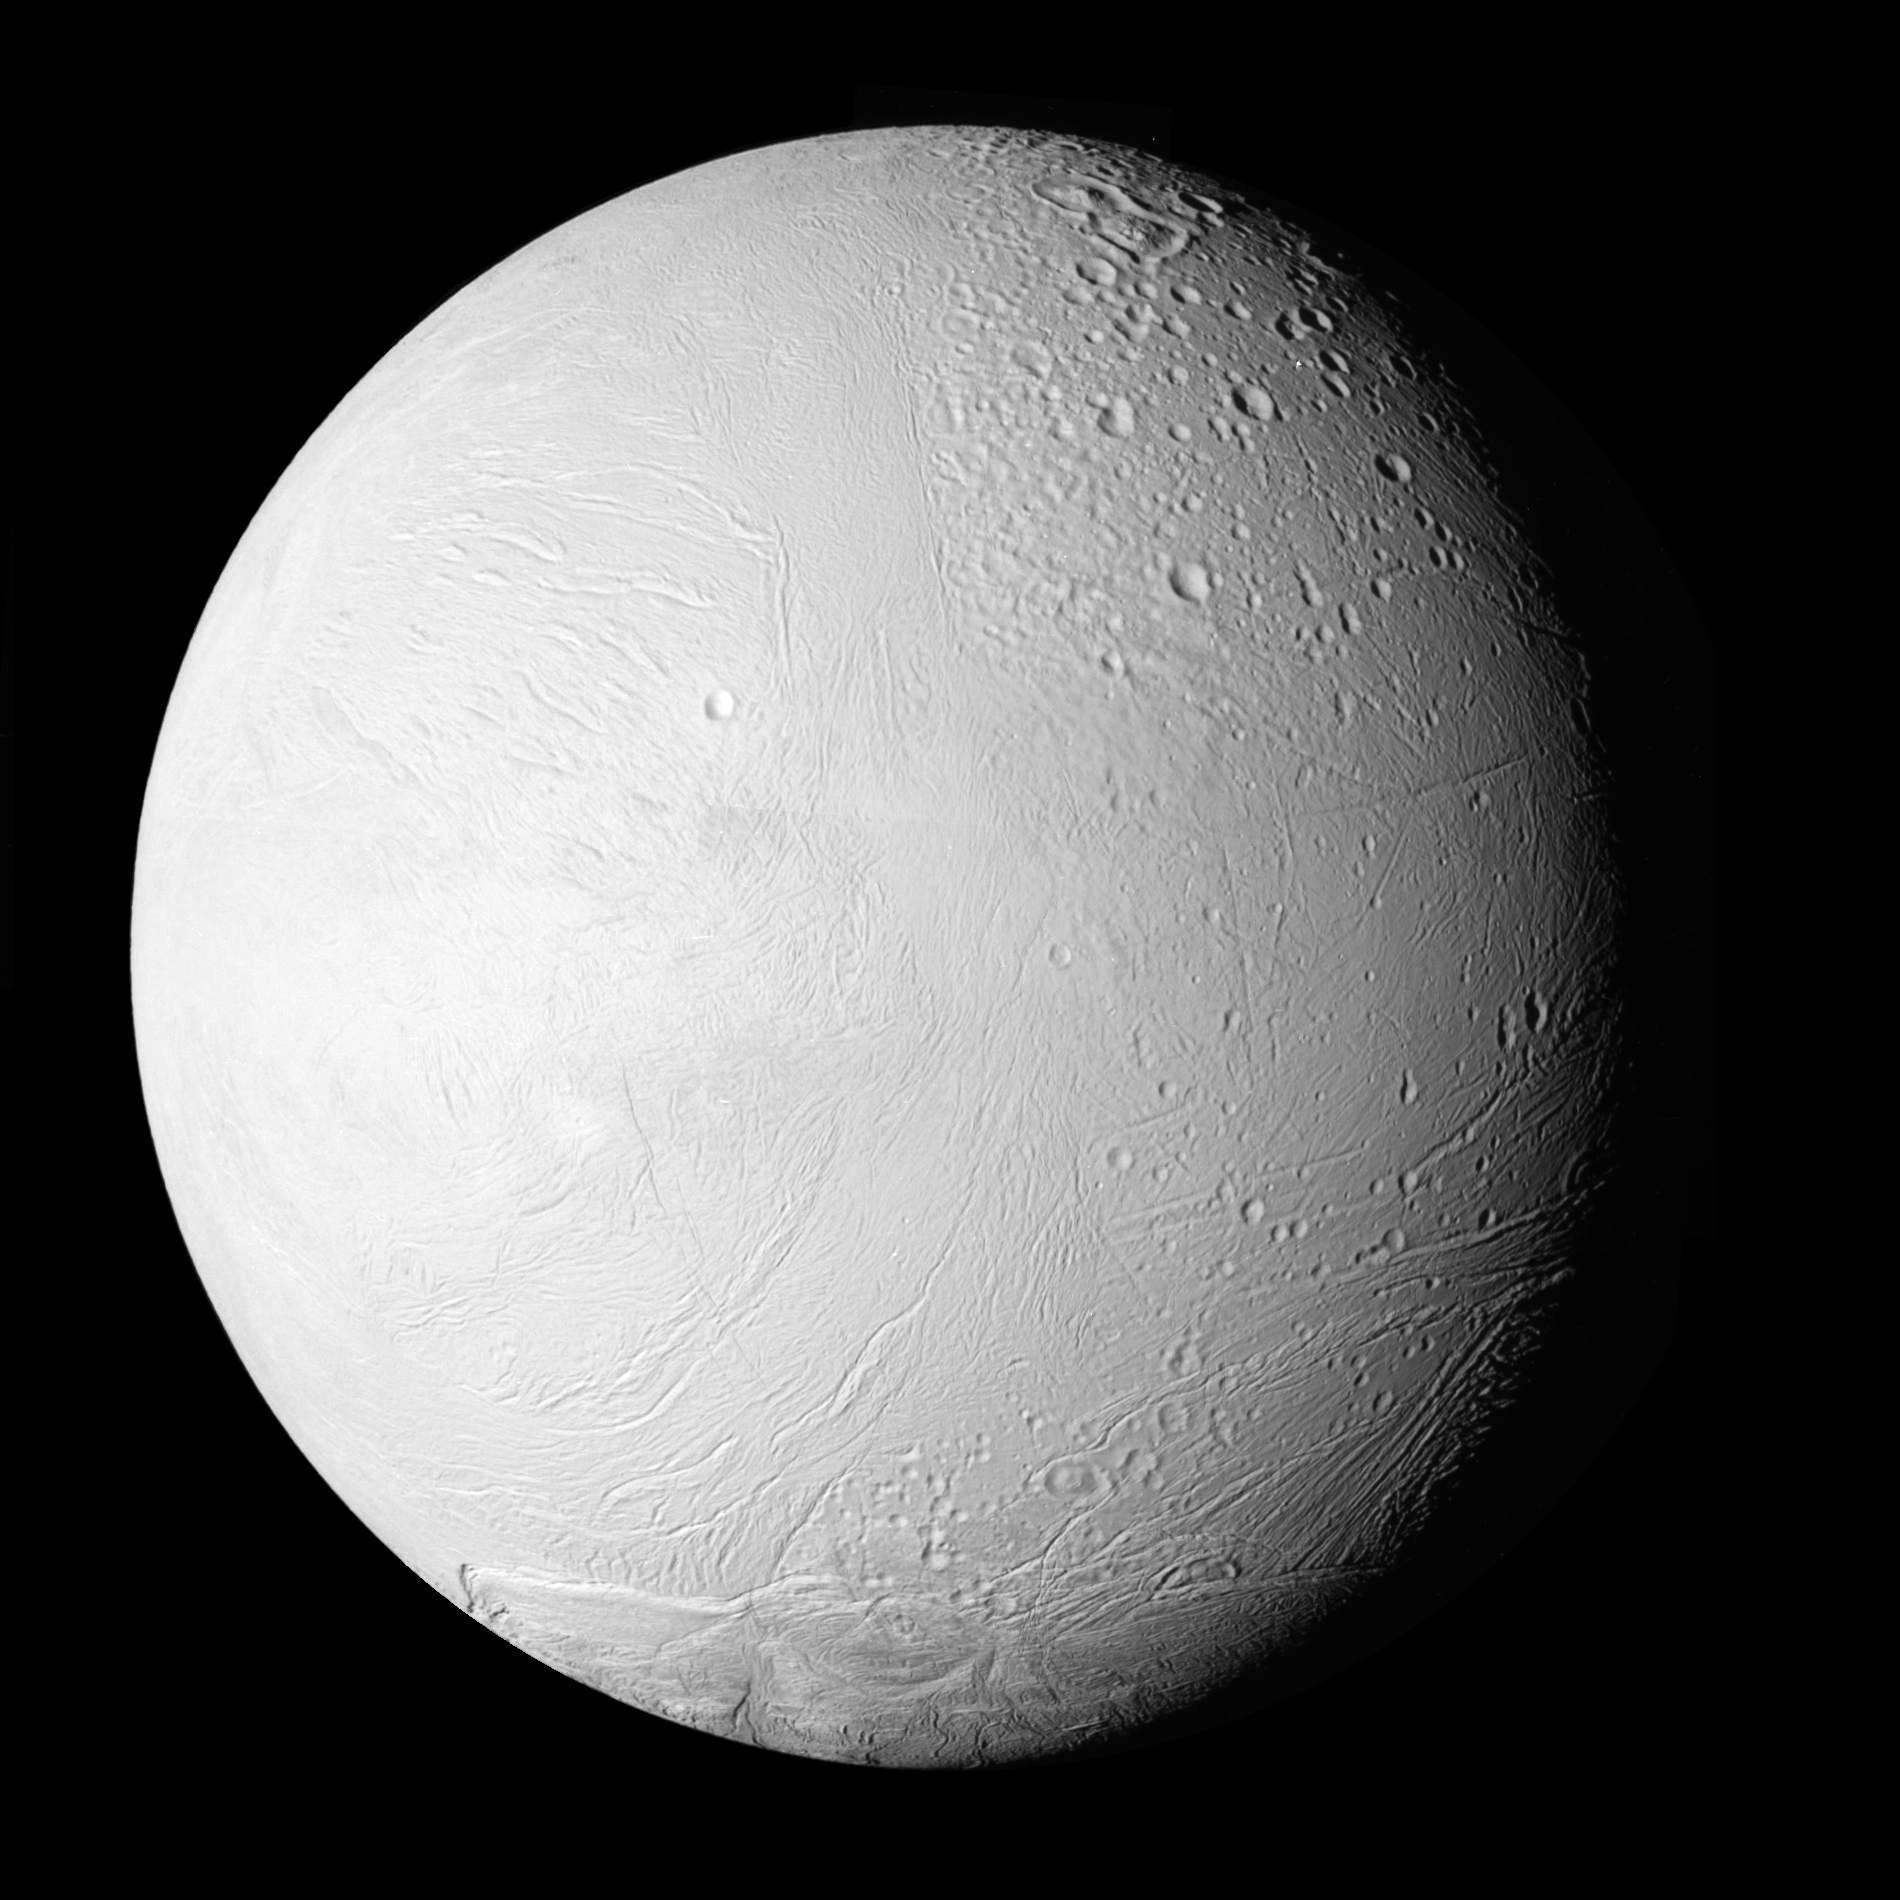

Enceladus’ Leading Hemisphere

NASA’s Cassini spacecraft shows a new view of Saturn’s moon Enceladus in a whole-disk mosaic of the geologically active moon’s leading, or western, hemisphere.

This map provides detailed coverage of the leading hemisphere of the moon in areas that previously had been imaged only with low resolution or in dim light. These new images, obtained at a low phase angle in which Enceladus is well lit by the sun, give Cassini scientists a much more nearly complete picture of the roughly circular symmetry of tectonic patterns around the leading hemisphere of the moon.

This map and an even higher resolution mosaic (see PIA11685) show the transition from the moon’s more recently formed south polar terrain to older terrains to the north. This view emphasizes how a long, complex history of faulting has been focused and preserved in the leading hemisphere of Enceladus. Broad lanes of grooved terrains appear to encircle this hemisphere. These lanes enclose quasi-polygonal provinces of fractured, grooved, and striated plains of widely varying geological age. Heavily cratered terrain in the upper right of the image is the oldest. Less cratered terrain in the lower right is less old. Terrain on the left side of the image is younger, but that at the bottom is the youngest, most recently formed region.

This image and others like it from the close flyby of Enceladus on Nov. 21, 2009, are among the best visible light images Cassini will capture of the region around the “tiger stripes,” the nickname for the fissures that spray icy particles, water vapor and organic compounds, before the moon’s south polar region enters winter darkness for the coming years. Cassini scientists will use these new images to study geological activity associated with the tiger stripes and their effects on the surrounding terrain. This information, coupled with observations by Cassini’s other instruments, will address the question of whether reservoirs of liquid water exist beneath the surface of the moon. See PIA11114PIA11114 and PIA08386 to learn more.

This mosaic map was created from four images which were re-projected to an orthographic map projection. This image has not been cleaned of cosmic rays that struck the camera’s sensor during exposure. These cosmic ray hits appear as small white streaks on the image.

This view looks toward the area between the leading hemisphere and the side of Enceladus facing Saturn. North on Enceladus (504 kilometers, 313 miles across) is up.

The images were taken in visible light with the Cassini spacecraft narrow-angle camera on Nov. 21, 2009. The view was acquired at a distance of approximately 53,000 kilometers (33,000 miles) from Enceladus and at a sun-Enceladus-spacecraft, or phase, angle of 35 degrees. Image scale is 307 meters (1,007 feet) per pixel.

The Cassini-Huygens mission is a cooperative project of NASA, the European Space Agency and the Italian Space Agency. The Jet Propulsion Laboratory, a division of the California Institute of Technology in Pasadena, manages the mission for NASA’s Science Mission Directorate in Washington. The Cassini orbiter and its two onboard cameras were designed, developed and assembled at JPL. The imaging team is based at the Space Science Institute, Boulder, Colo.

Credit: NASA/JPL/Space Science Institute